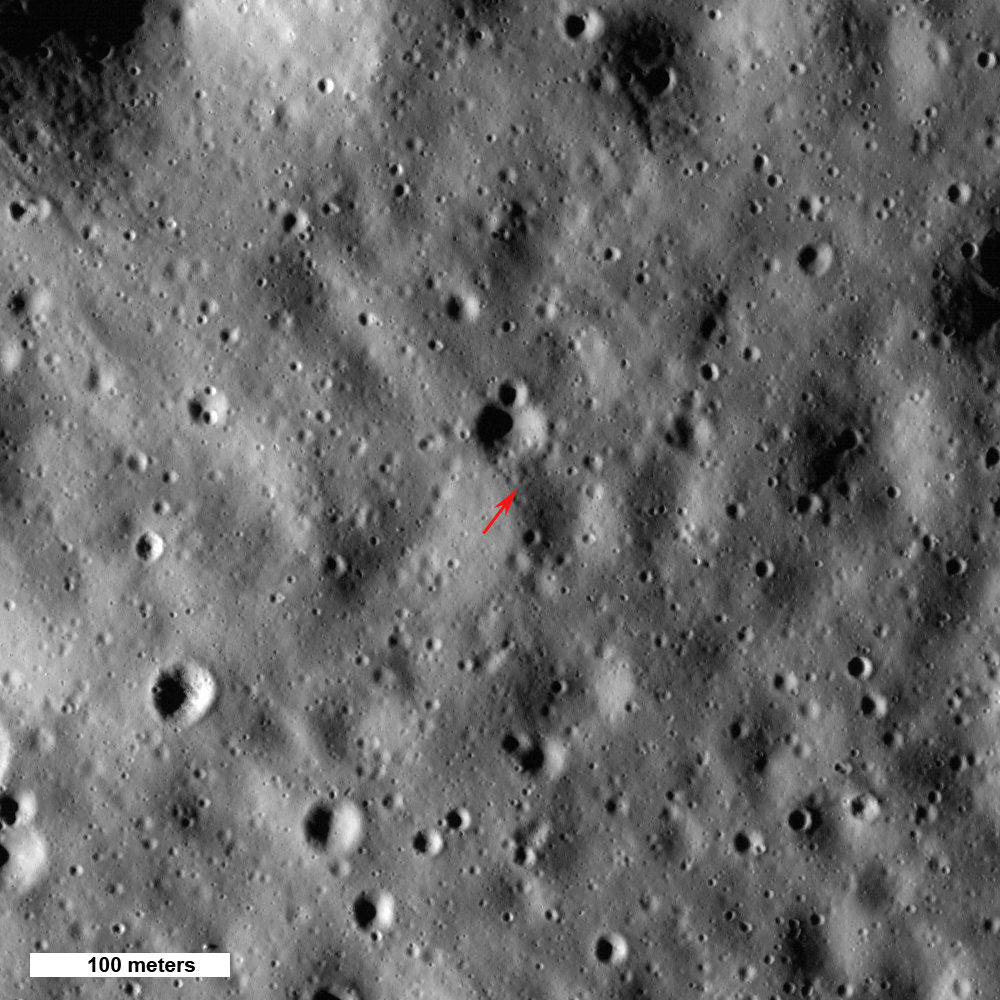

Highest Point on the Moon

Arrow shows highest point on the Moon, 10,786 meters (35,387 feet) above the mean radius. North is up, Sun elevation is 16° from the horizon, image 500 meters (1640 feet) wide, from M133865651L,R mosaic.

NASA’s Goddard Space Flight Center built and manages the mission for the Exploration Systems Mission Directorate at NASA Headquarters in Washington. The Lunar Reconnaissance Orbiter Camera was designed to acquire data for landing site certification and to conduct polar illumination studies and global mapping. Operated by Arizona State University, LROC consists of a pair of narrow-angle cameras (NAC) and a single wide-angle camera (WAC). The mission is expected to return over 70 terabytes of image data.

Credit: NASA/GSFC/Arizona State University